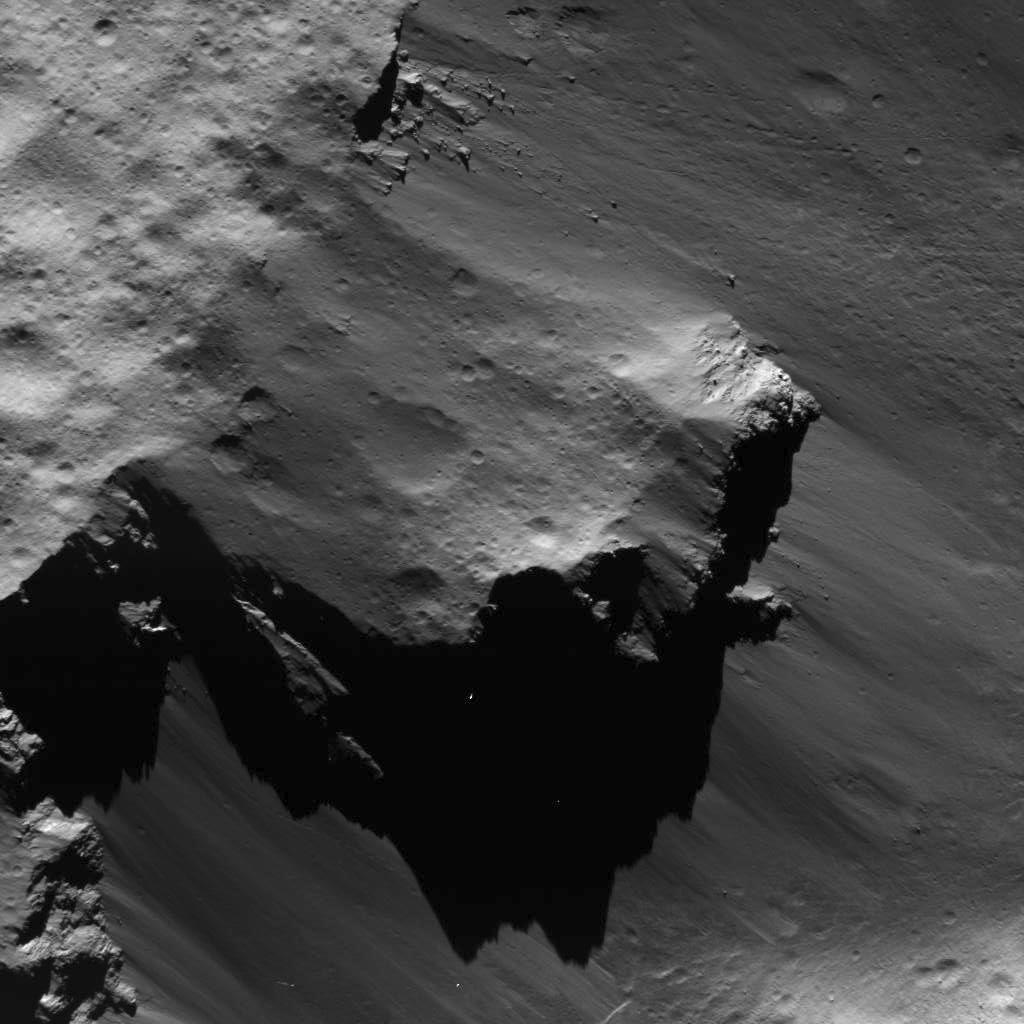

Large Block Detached from Urvara Crater’s Rim

This image was obtained by NASA’s Dawn spacecraft on July 16, 2018 from an altitude of about 35 miles (56 kilometers).

The center of this picture is located at about 36.5 degrees south latitude and 247.3 degrees east longitude.

Dawn’s mission is managed by JPL for NASA’s Science Mission Directorate in Washington. Dawn is a project of the directorates Discovery Program, managed by NASA’s Marshall Space Flight Center in Huntsville, Alabama. JPL is responsible for overall Dawn mission science. Orbital ATK Inc., in Dulles, Virginia, designed and built the spacecraft. The German Aerospace Center, Max Planck Institute for Solar System Research, Italian Space Agency and Italian National Astrophysical Institute are international partners on the mission team.

Credit: NASA/JPL-Caltech/UCLA/MPS/DLR/IDA